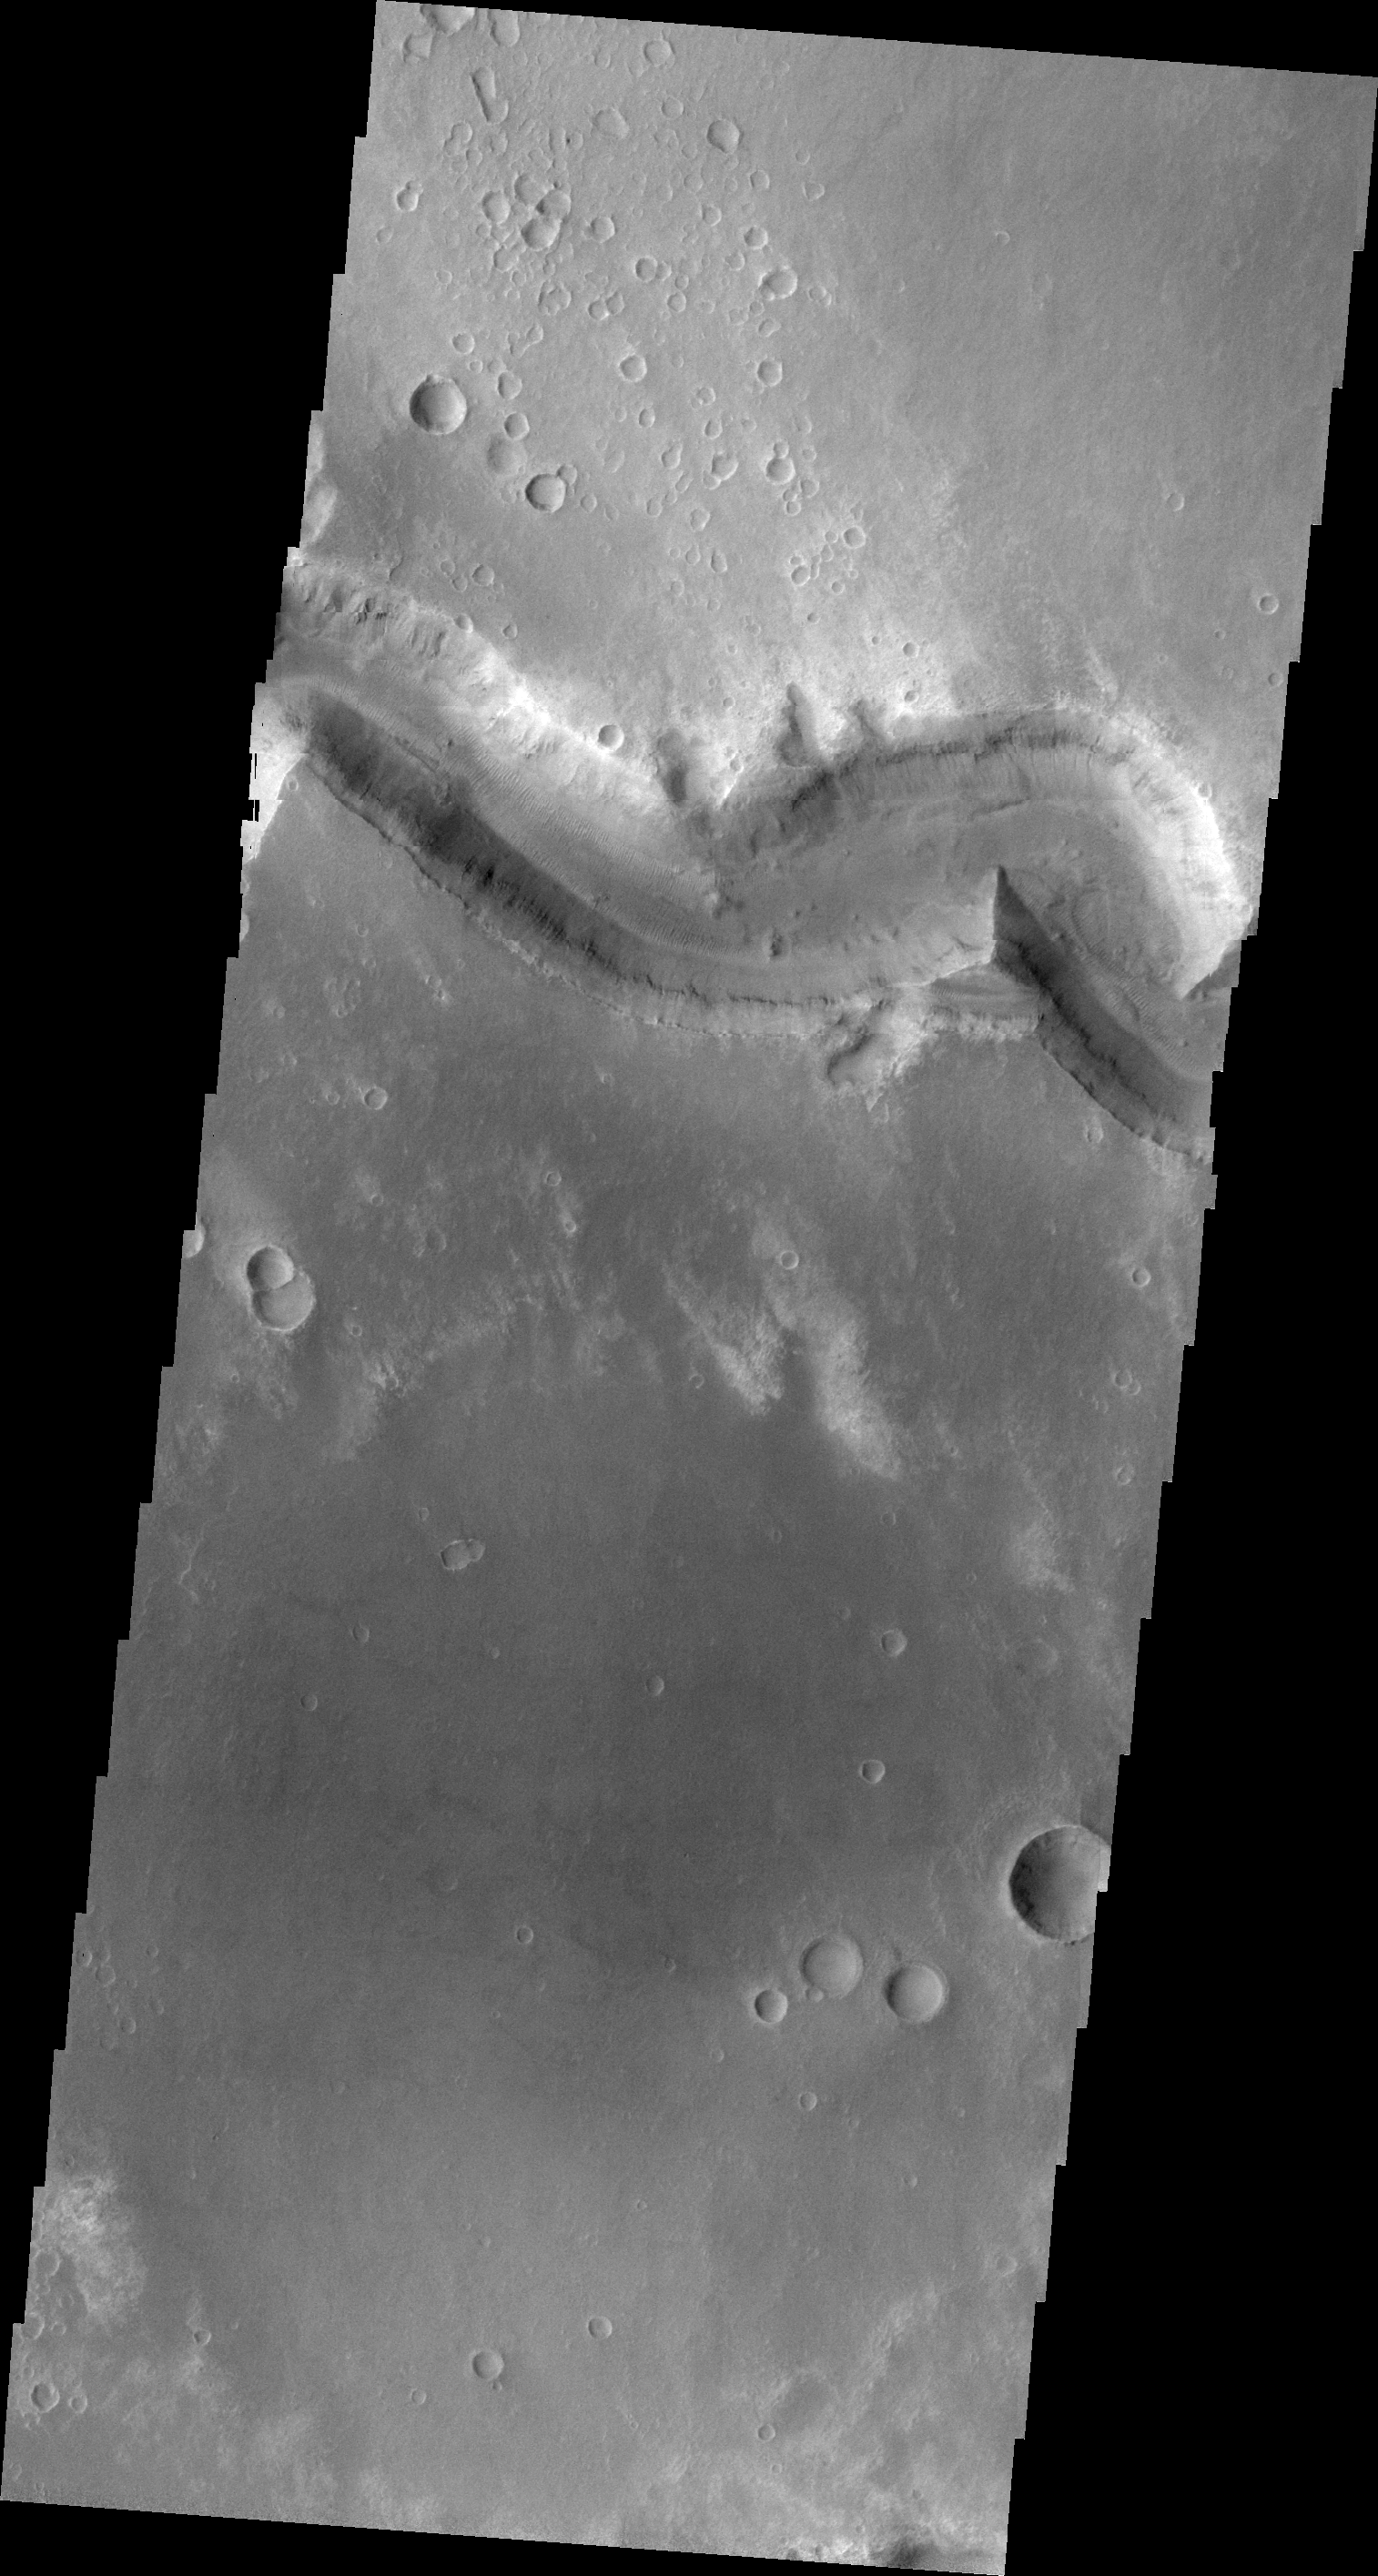

Nirgal Vallis

This VIS image shows a small portion of Nirgal Vallis.

Image information: VIS instrument. Latitude -28.2N, Longitude 319.5E. 20 meter/pixel resolution.

Please see the THEMIS Data Citation Note for details on crediting THEMIS images.

Note: this THEMIS visual image has not been radiometrically nor geometrically calibrated for this preliminary release. An empirical correction has been performed to remove instrumental effects. A linear shift has been applied in the cross-track and down-track direction to approximate spacecraft and planetary motion. Fully calibrated and geometrically projected images will be released through the Planetary Data System in accordance with Project policies at a later time.

NASA’s Jet Propulsion Laboratory manages the 2001 Mars Odyssey mission for NASA’s Office of Space Science, Washington, D.C. The Thermal Emission Imaging System (THEMIS) was developed by Arizona State University, Tempe, in collaboration with Raytheon Santa Barbara Remote Sensing. The THEMIS investigation is led by Dr. Philip Christensen at Arizona State University. Lockheed Martin Astronautics, Denver, is the prime contractor for the Odyssey project, and developed and built the orbiter. Mission operations are conducted jointly from Lockheed Martin and from JPL, a division of the California Institute of Technology in Pasadena.

Credit: NASA/JPL/ASU